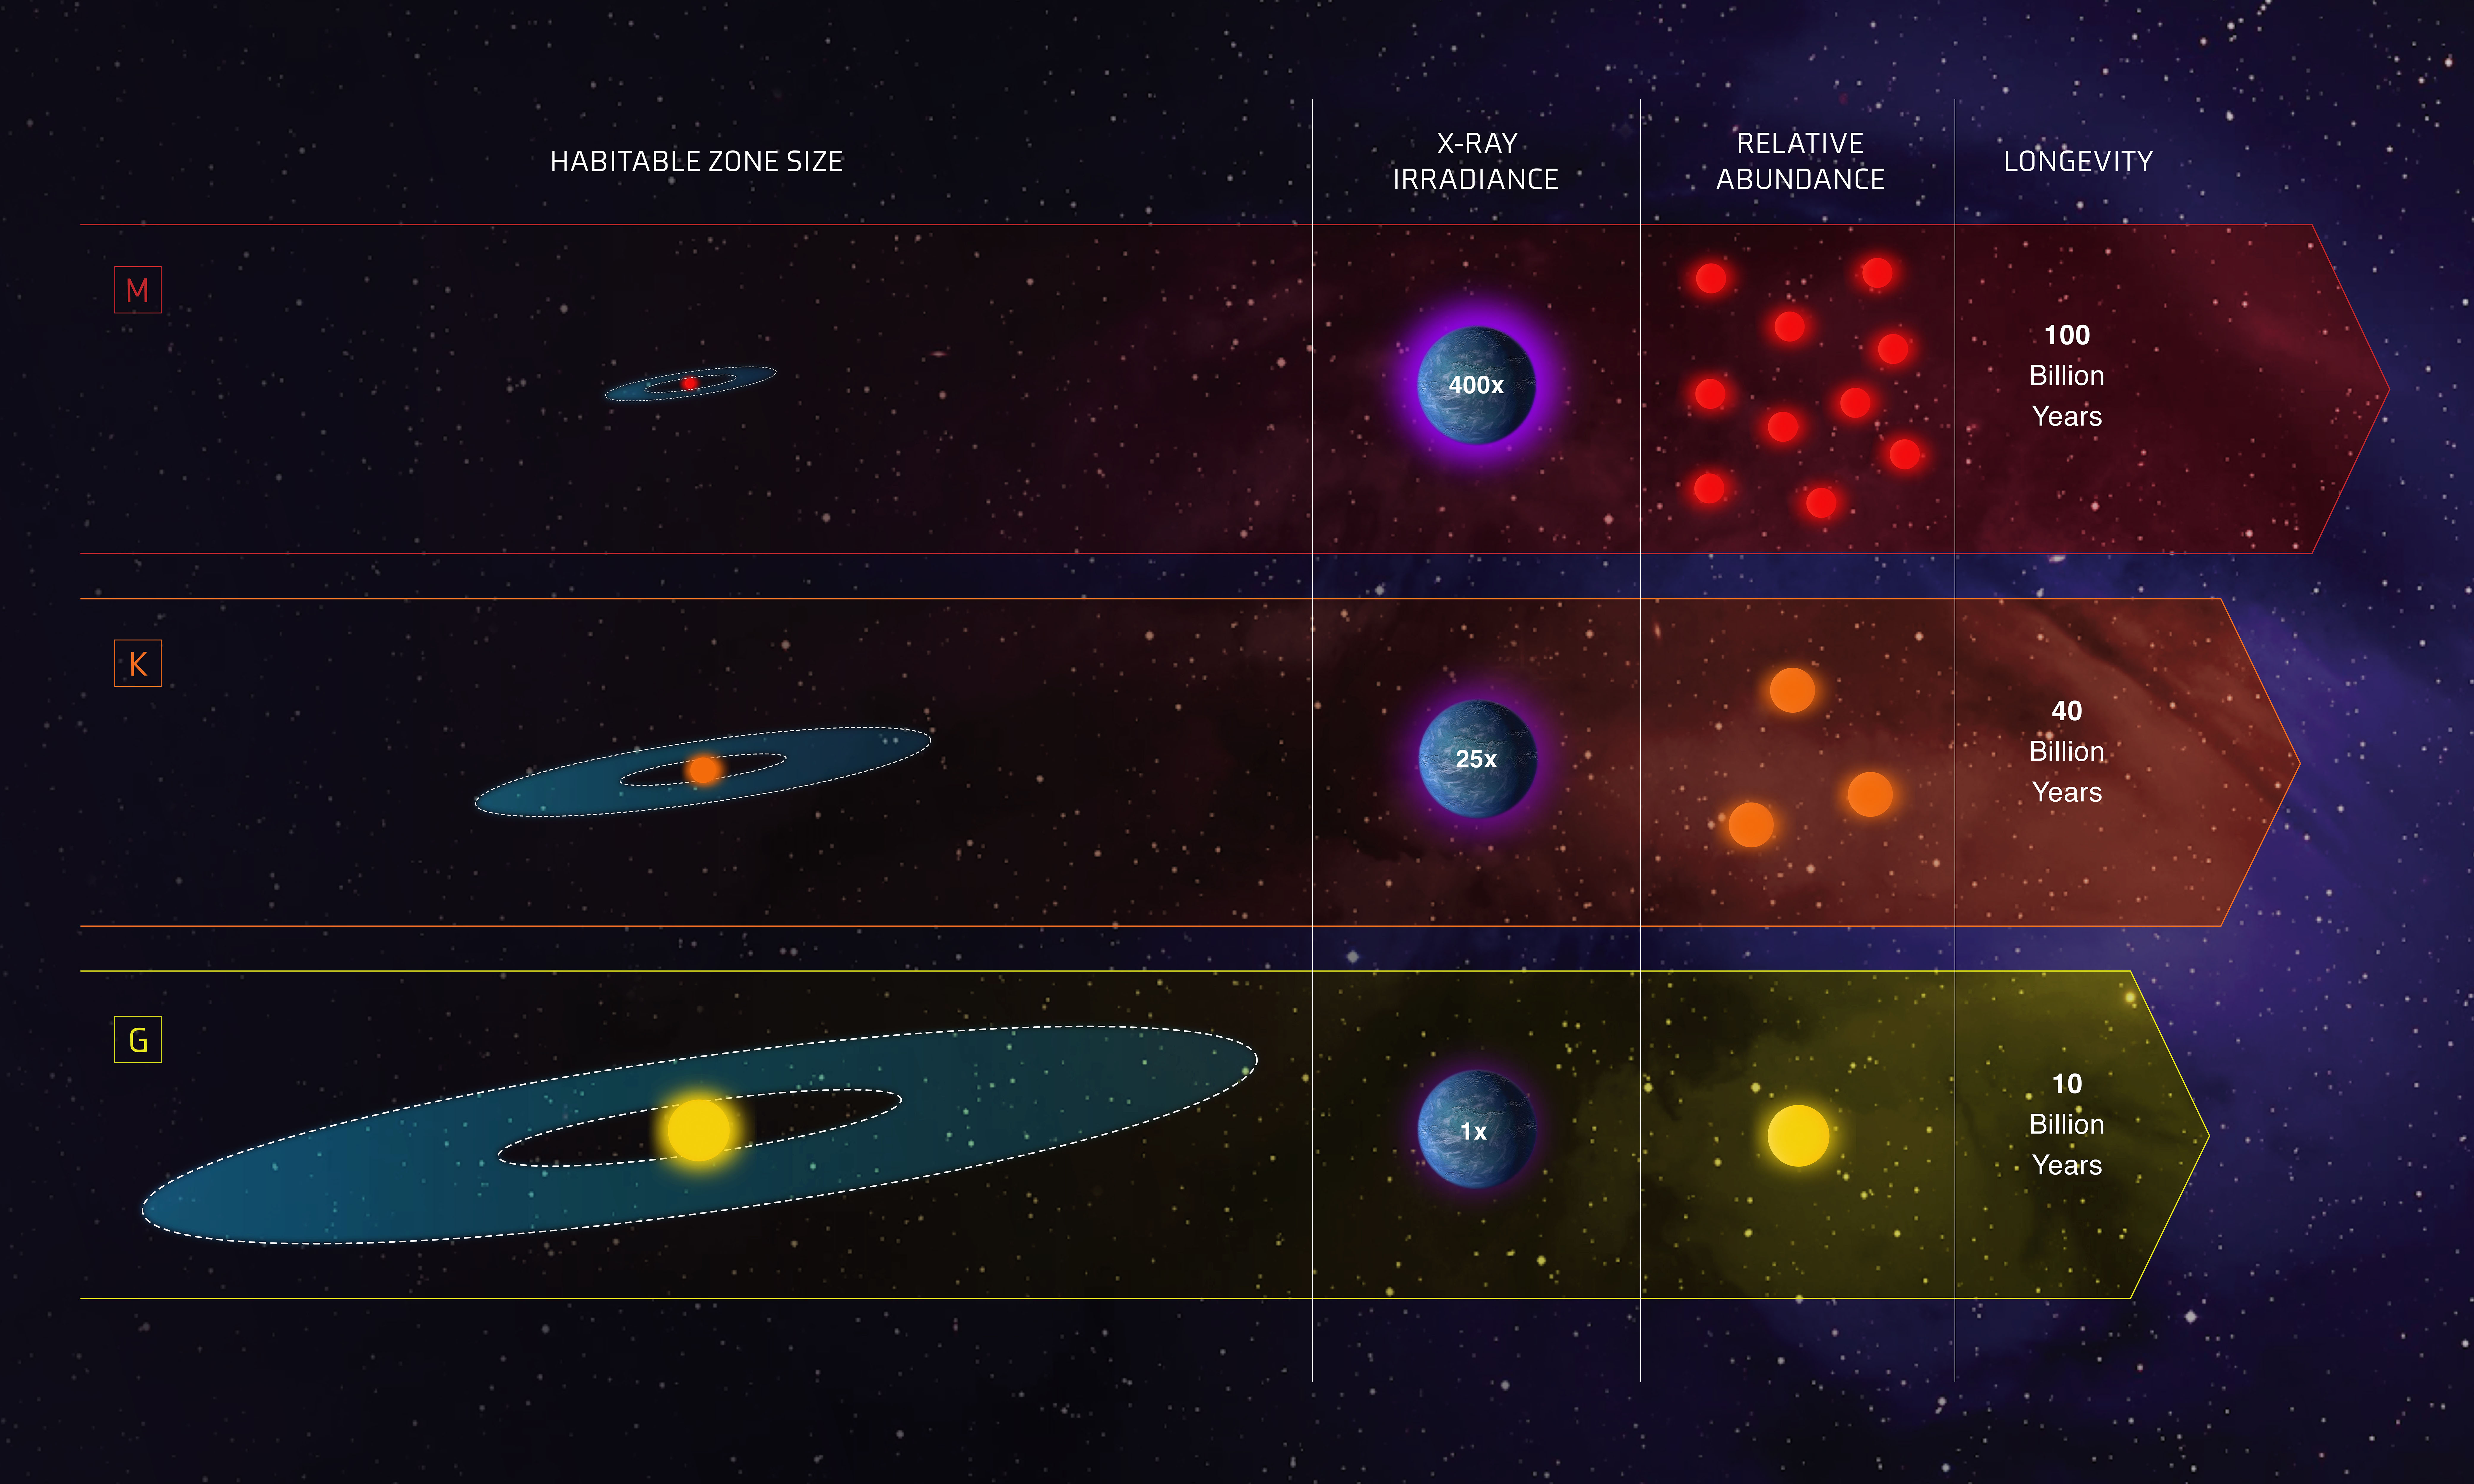

Comparison of G, K, and M Stars for Habitability

This infographic compares the characteristics of three classes of stars in our galaxy: Sunlike stars are classified as G stars; stars less massive and cooler than our Sun are K dwarfs; and even fainter and cooler stars are the reddish M dwarfs. The graphic compares the stars in terms of several important variables. The habitable zones, potentially capable of hosting life-bearing planets, are wider for hotter stars. The longevity for red dwarf M stars can exceed 100 billion years. K dwarf ages can range from 15 to 45 billion years. And, our Sun only lasts for 10 billion years. The relative amount of harmful radiation (to life as we know it) that stars emit can be 80 to 500 times more intense for M dwarfs relative to our Sun, but only 5 to 25 times more intense for the orange K dwarfs. Red dwarfs make up the bulk of the Milky Way's population, about 73%. Sunlike stars are merely 6% of the population, and K dwarfs are at 13%. When these four variables are balanced, the most suitable stars for potentially hosting advanced life forms are K dwarfs.

Credit: NASA, ESA, and Z. Levy (STScI)